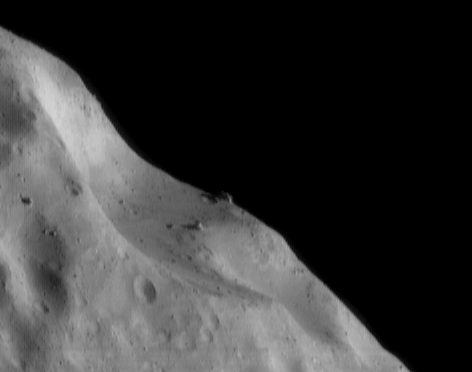

The Battering and Debris

The many craters on Eros’ surface attest to its battering by meteors – mostly debris ejected from other asteroids. This picture, taken July 7, 2000, from an orbital altitude of 50 kilometers (31 miles), neatly encapsulates the effects of a long history of impact cratering. Two overlapping craters, probably formed many millions of years apart, form a composite depression nearly 1.6 kilometers (1 mile) long. Large boulders, perhaps broken off Eros during these impacts, are perched on the craters’ edge. The largest boulder, on the horizon in the center of the picture, is about 40 meters (130 feet) long. The whole scene is 1.8 kilometers (1.2 miles) across.

Built and managed by The Johns Hopkins University Applied Physics Laboratory, Laurel, Maryland, NEAR was the first spacecraft launched in NASA’s Discovery Program of low-cost, small-scale planetary missions. See the NEAR web page at http://near.jhuapl.edu/ for more details.

Credit: NASA/JPL/JHUAPL